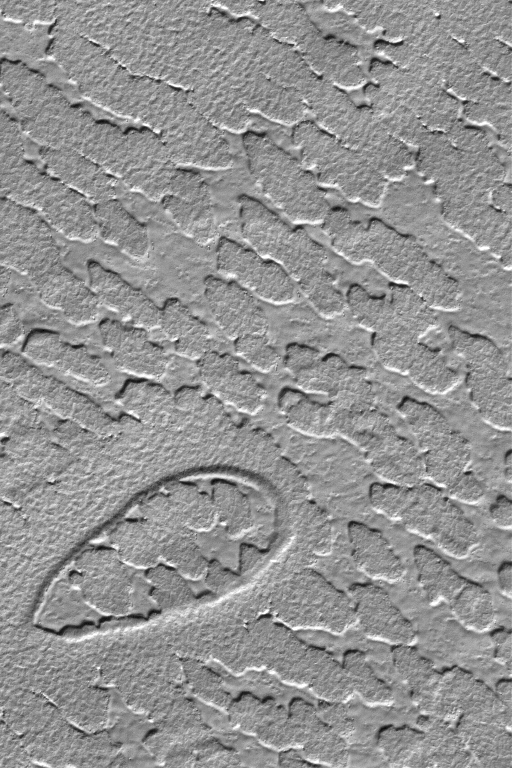

South Polar Erosion

24 June 2004
This Mars Global Surveyor (MGS) Mars Orbiter Camera (MOC) image shows the results of erosion acting upon a layer of material in the south polar region of Mars. The elliptical pit in the lower left corner of the image was once buried beneath this eroding layer, as well. The processes that eroded the material, and the composition of the material, are unknown. The image is located near 80.7°S, 300.9°W, and covers an area about 3 km (1.9 mi) wide. Sunlight illuminates this scene from the top.

Credit: NASA/JPL/Malin Space Science Systems